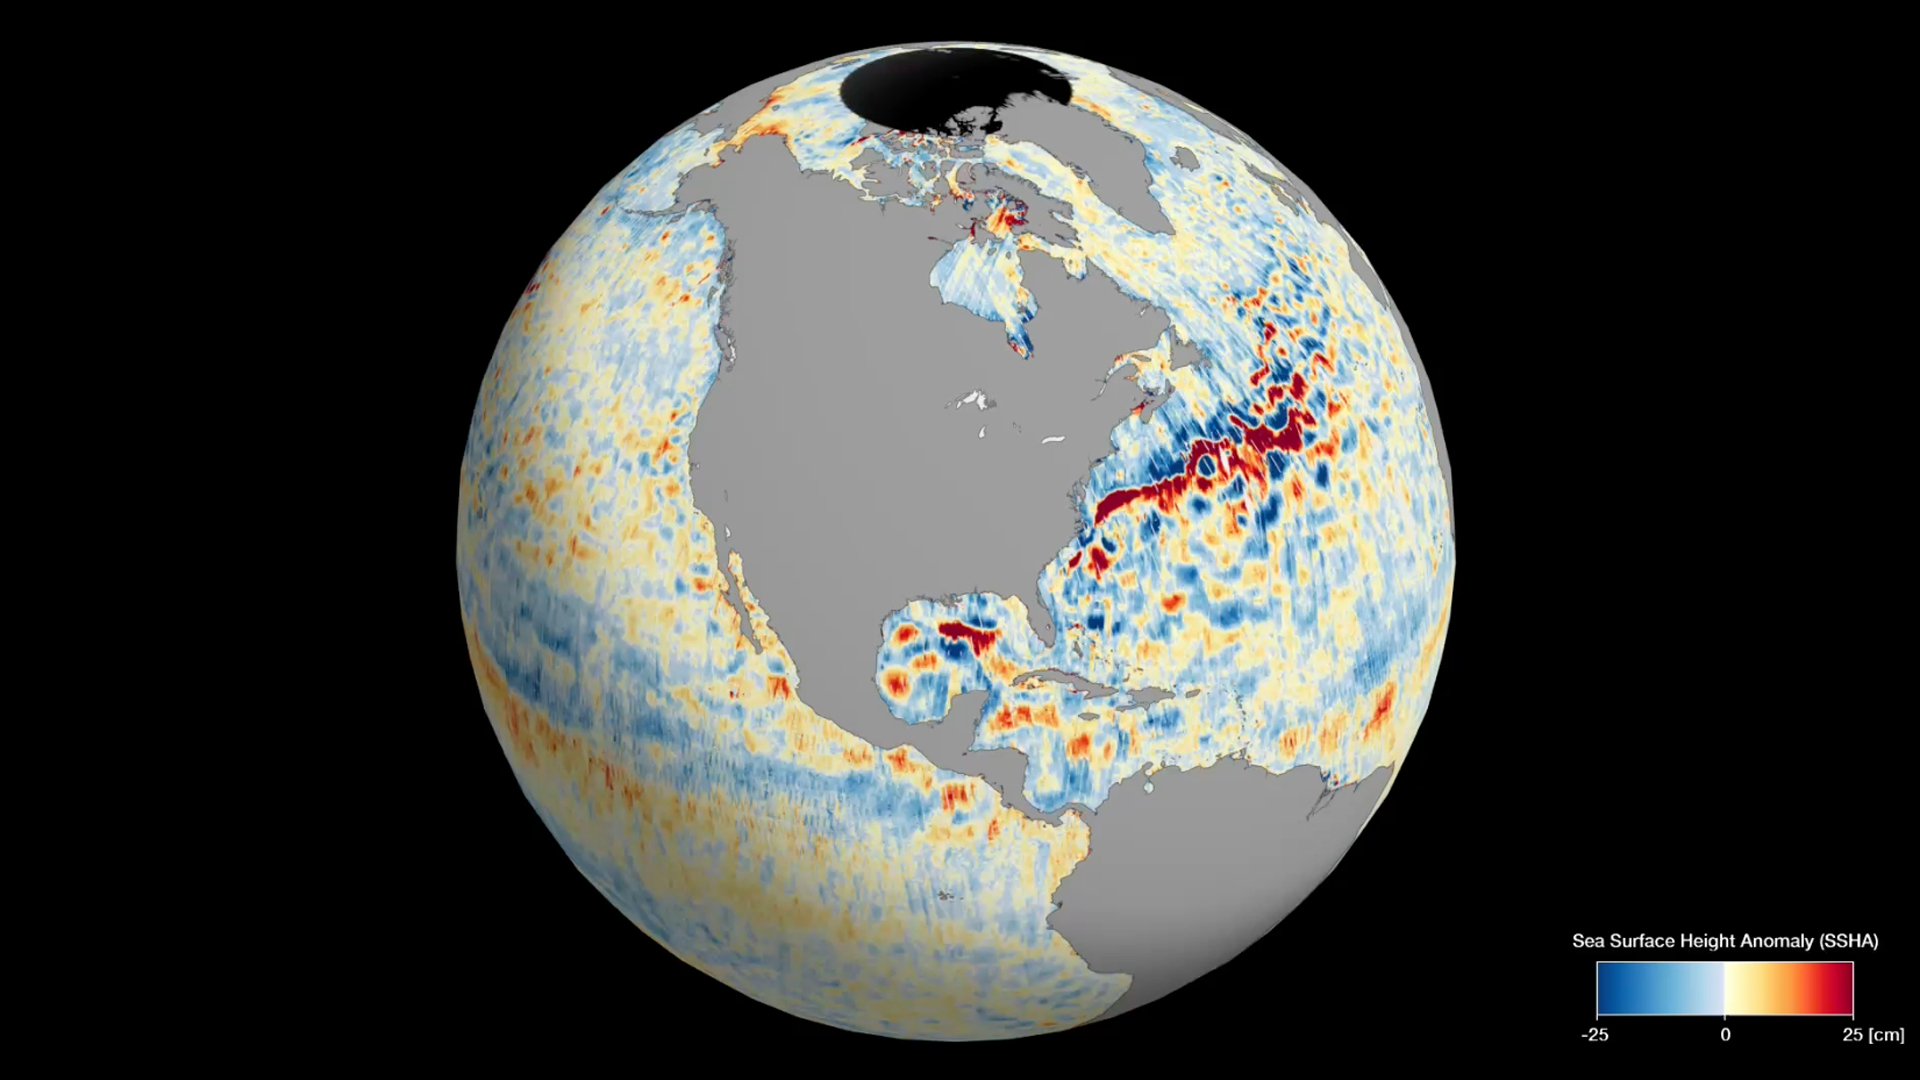

SWOT’s Detailed View of Global Sea Level

This animation shows global sea level data collected by the Surface Water and Ocean Topography (SWOT) satellite during its first 21-day science orbit, which it completed from July 26 to Aug. 16, 2023.

Red and orange indicate ocean heights that were higher than the global mean sea surface height, while blue represents lower-than-the mean. Sea level differences can highlight ocean currents, like the Gulf Stream coming off the U.S. East Coast or the Kuroshio current off the east coast of Japan. Increased sea surface heights can also indicate regions of relatively warmer water – like the eastern part of the equatorial Pacific Ocean during an El Niño – because water expands as it warms.

The SWOT science team made the measurements using the spacecraft’s Ka-band Radar Interferometer (KaRIn) instrument. With two antennas spread 33 feet (10 meters) apart on a boom, KaRIn produces a pair of data swaths (tracks visible in the animation) as it circles the globe, bouncing radar pulses off the water’s surface to collect surface-height measurements.

Launched on Dec. 16, 2022, from Vandenberg Space Force Base in central California, SWOT is now in its operations phase, measuring the height of nearly all water on Earth’s surface. The satellite will provide one of the most detailed, comprehensive views yet of the planet’s oceans and fresh water lakes and rivers, collecting data that will be used for research and other purposes.

SWOT was jointly developed by NASA and CNES, with contributions from the Canadian Space Agency (CSA) and the UK Space Agency. NASA’s Jet Propulsion Laboratory, which is managed for the agency by Caltech in Pasadena, California, leads the U.S. component of the project. For the flight system payload, NASA provided the KaRIn instrument, a GPS science receiver, a laser retroreflector, a two-beam microwave radiometer, and NASA instrument operations. CNES provided the Doppler Orbitography and Radioposition Integrated by Satellite (DORIS) system, the dual frequency Poseidon altimeter (developed by Thales Alenia Space), the KaRIn radio-frequency subsystem (together with Thales Alenia Space and with support from the UK Space Agency), the satellite platform, and ground operations. CSA provided the KaRIn high-power transmitter assembly. NASA provided the launch vehicle and the agency’s Launch Services Program, based at Kennedy Space Center, managed the associated launch services.

Credit: NASA/JPL-Caltech